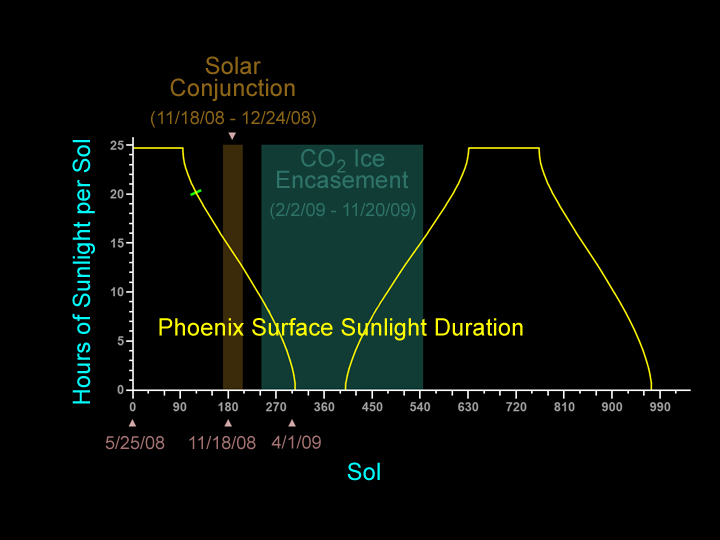

Declining Sunshine for Phoenix Lander

The yellow line on this graphic indicates the number of hours of sunlight each sol, or Martian day, at the Phoenix landing site’s far-northern latitude, beginning with the entire Martian day (about 24 hours and 40 minutes) for the first 90 sols, then declining to no sunlight by about sol 300. The blue tick mark indicates that on Sol 124 (Sept. 29, 2008), the sun is above the horizon for about 20 hours.

The brown vertical bar represents the period from Nov. 18 to Dec. 24, 2008, around the “solar conjunction,” when the sun is close to the line between Mars and Earth, affecting communications.

The green vertical rectangle represents the period from February to November 2009 when the Phoenix lander is expected to be encased in carbon-dioxide ice.

Photojournal Note: As planned, the Phoenix lander, which landed May 25, 2008 23:53 UTC, ended communications in November 2008, about six months after landing, when its solar panels ceased operating in the dark Martian winter.

Credit: NASA/JPL-Caltech/University of Arizona/Lockheed Martin